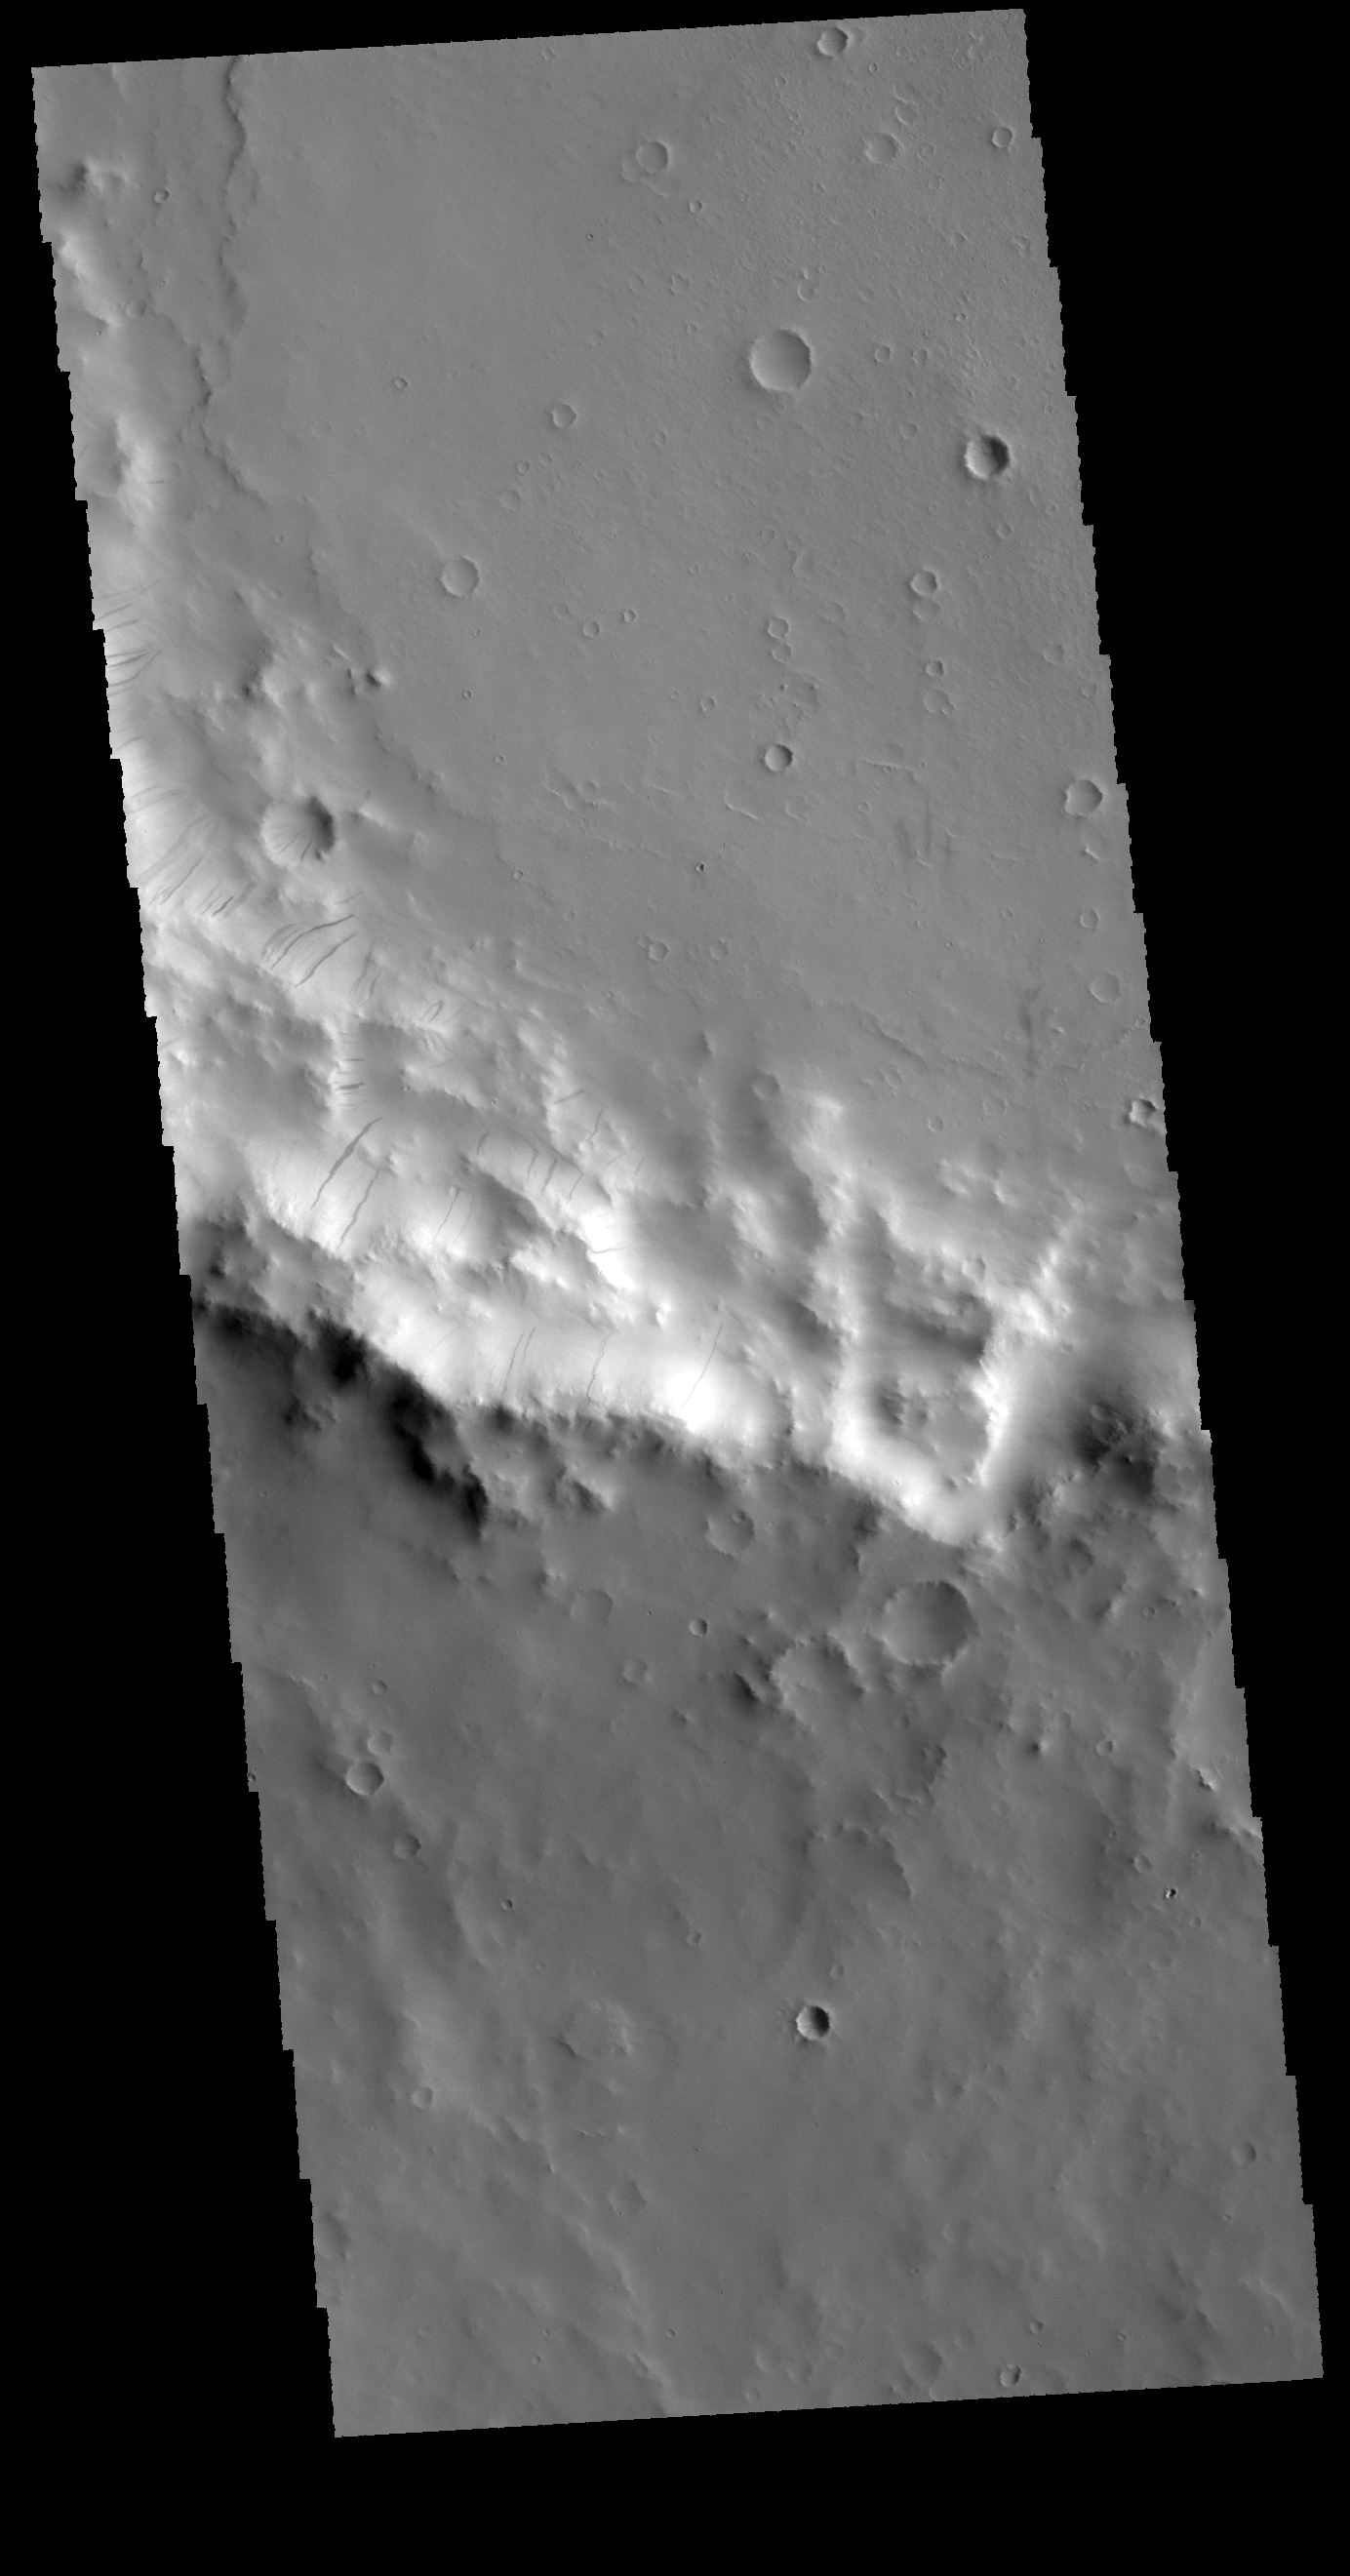

Dark Slope Streaks

Today’s VIS image shows part of the rim of an unnamed crater in Terra Sabaea. Numerous dark streaks are visible. One theory of how the streaks form suggests that a rock or block of material rolls down the slope, removing or disturbing the surface dust and exposing the darker rock underneath.

Credit: NASA/JPL-Caltech/ASU